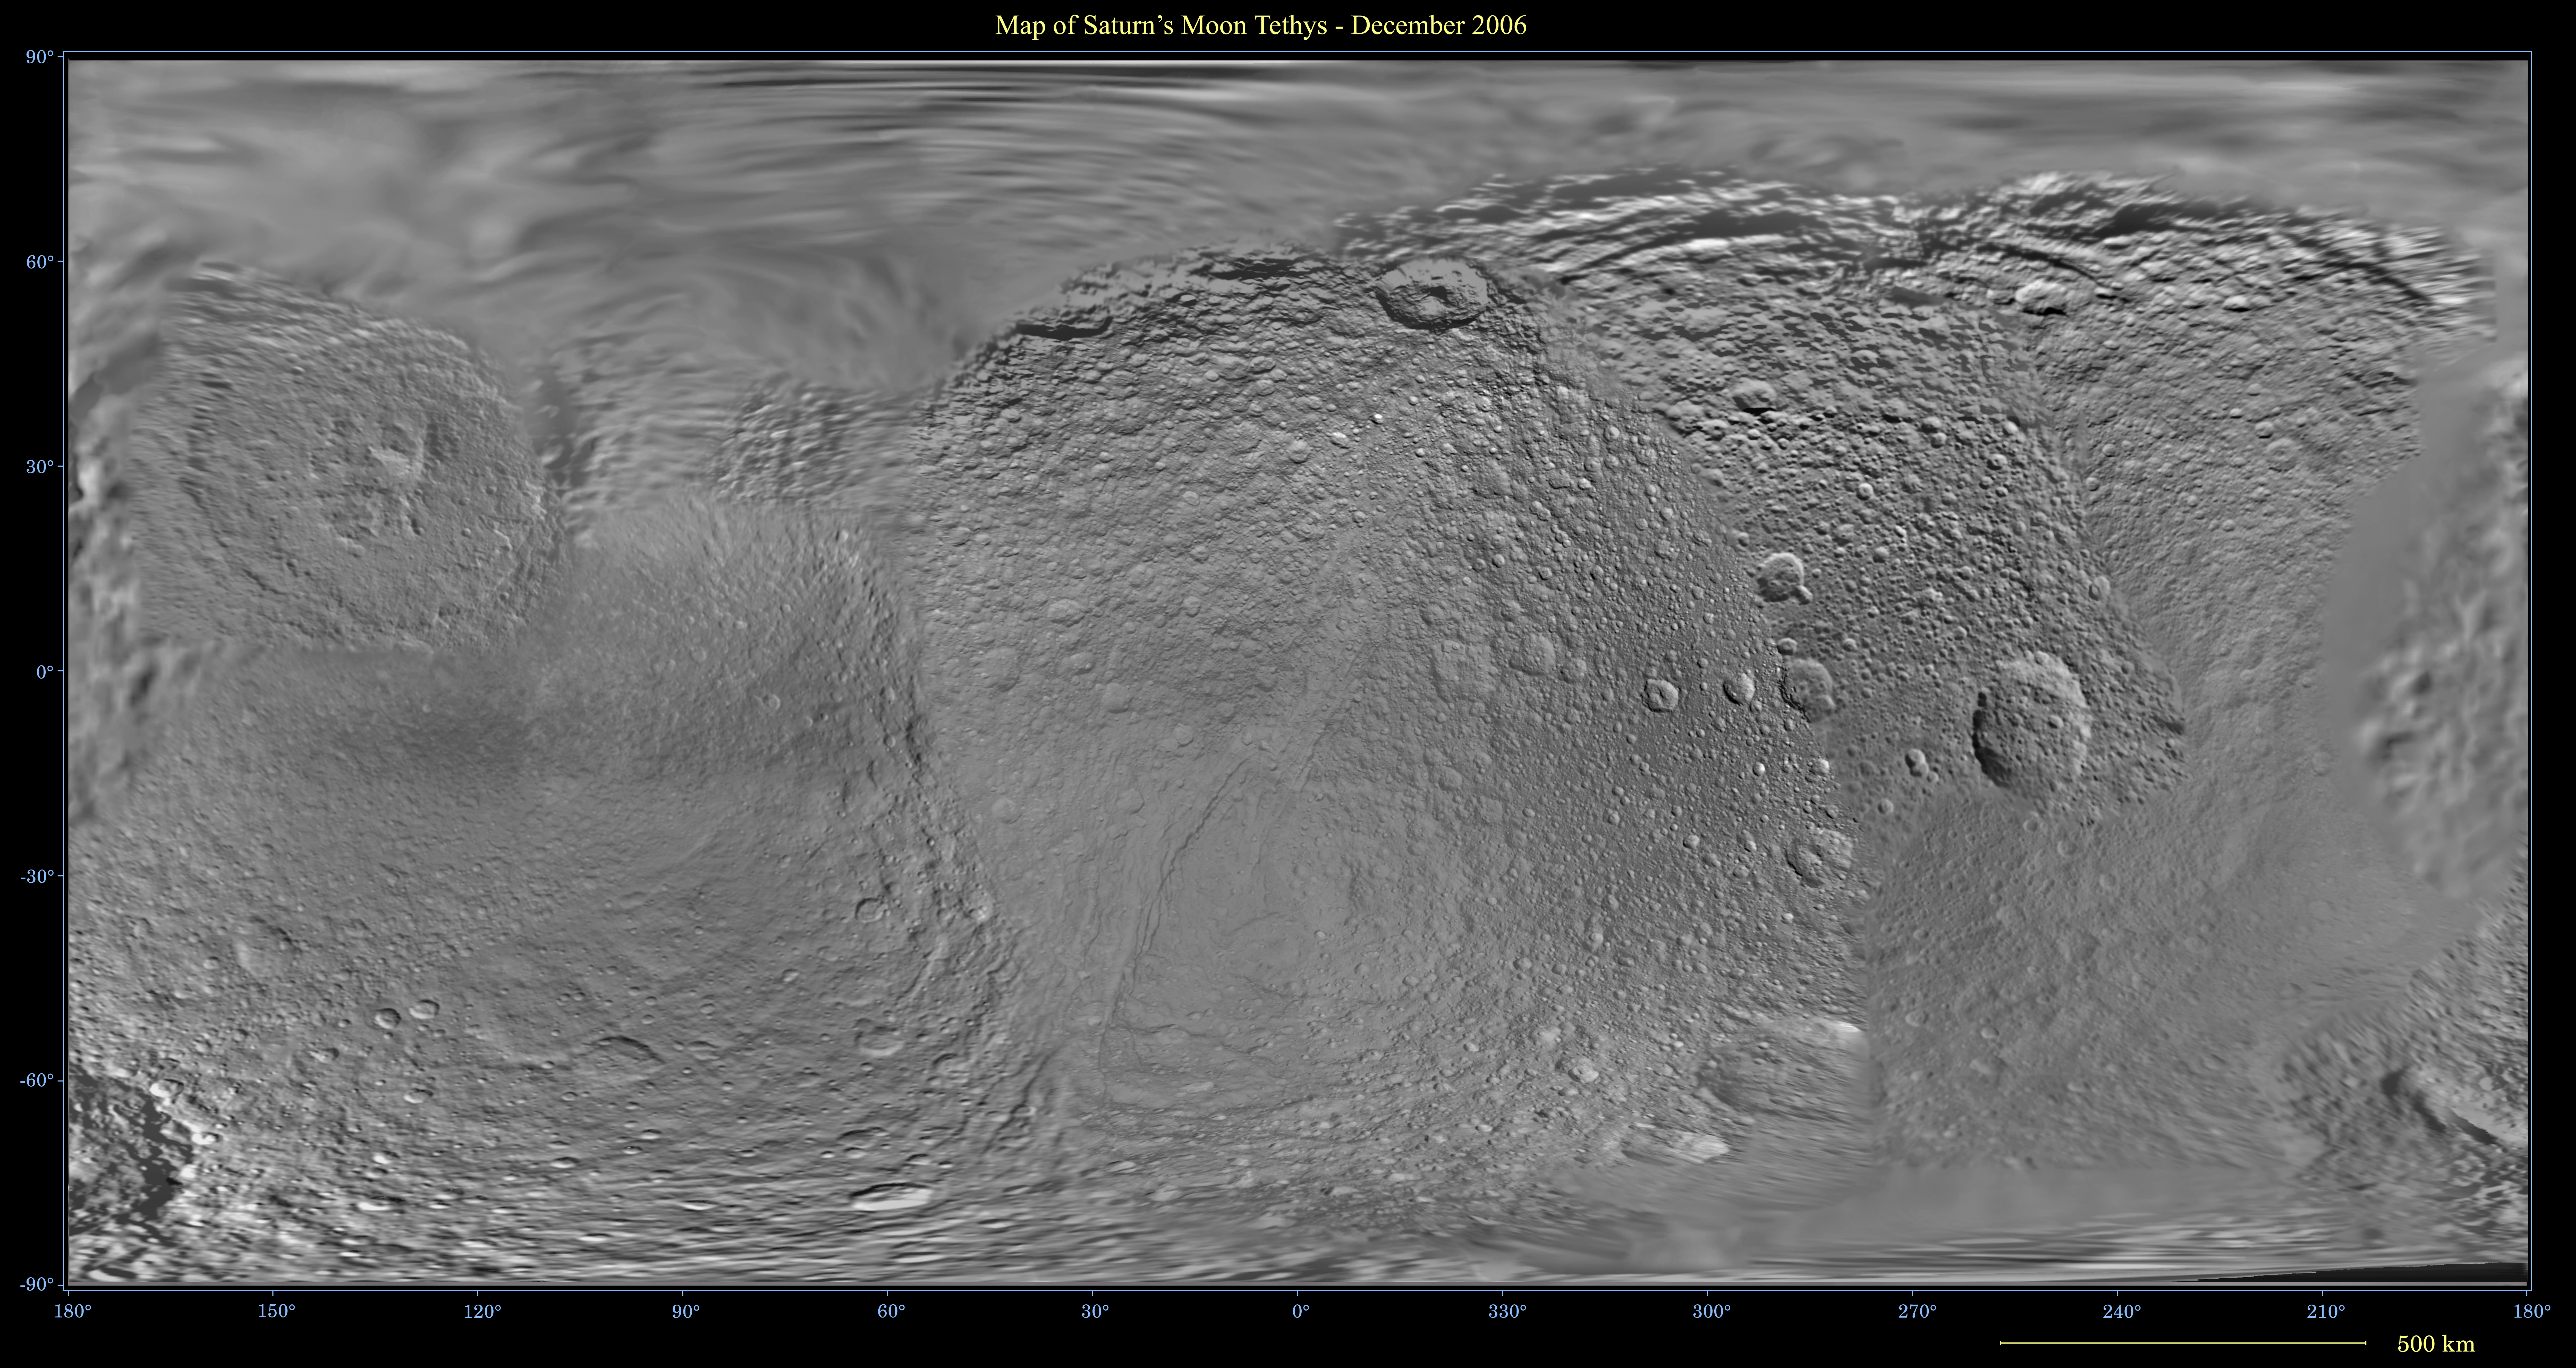

Map of Tethys – December 2006

This global digital map of Saturn’s moon Tethys was created using data taken by the Cassini spacecraft, with gaps in coverage filled in by NASA’s Voyager spacecraft data. The map is an equidistant projection and has a scale of 300 meters (980 feet) per pixel. Equidistant projections preserve distances on a body, with some distortion of area and direction.

The mean radius of Tethys used for projection of this map is 533 kilometers (331 miles). This map is an update to the version released in December 2005. See PIA07781.

The Cassini-Huygens mission is a cooperative project of NASA, the European Space Agency and the Italian Space Agency. The Jet Propulsion Laboratory, a division of the California Institute of Technology in Pasadena, manages the mission for NASA’s Science Mission Directorate, Washington, D.C. The Cassini orbiter and its two onboard cameras were designed, developed and assembled at JPL. The imaging operations center is based at the Space Science Institute in Boulder, Colo.

Credit: NASA/JPL/Space Science Institute